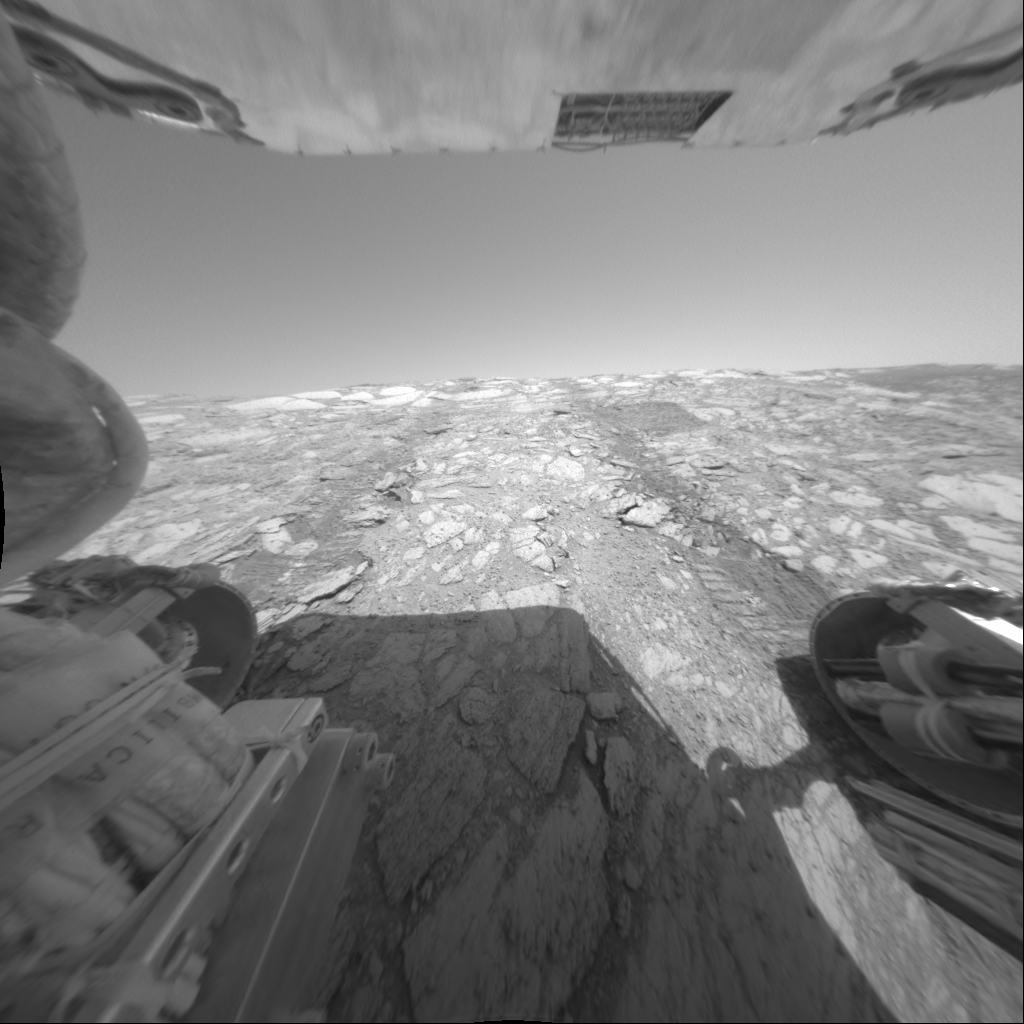

‘Endurance’ From the Inside

This image taken by the hazard-avoidance camera on sol 137 (June 12, 2004) shows the Mars Exploration Rover Opportunity’s rear view from its new position about 5 meters (16 feet) inside “Endurance Crater.” The rover is currently investigating a flat rock dubbed “Tennessee,” which scientists believe may be made up of the same evaporite-rich materials as those found in “Eagle Crater.”

Credit: NASA/JPL